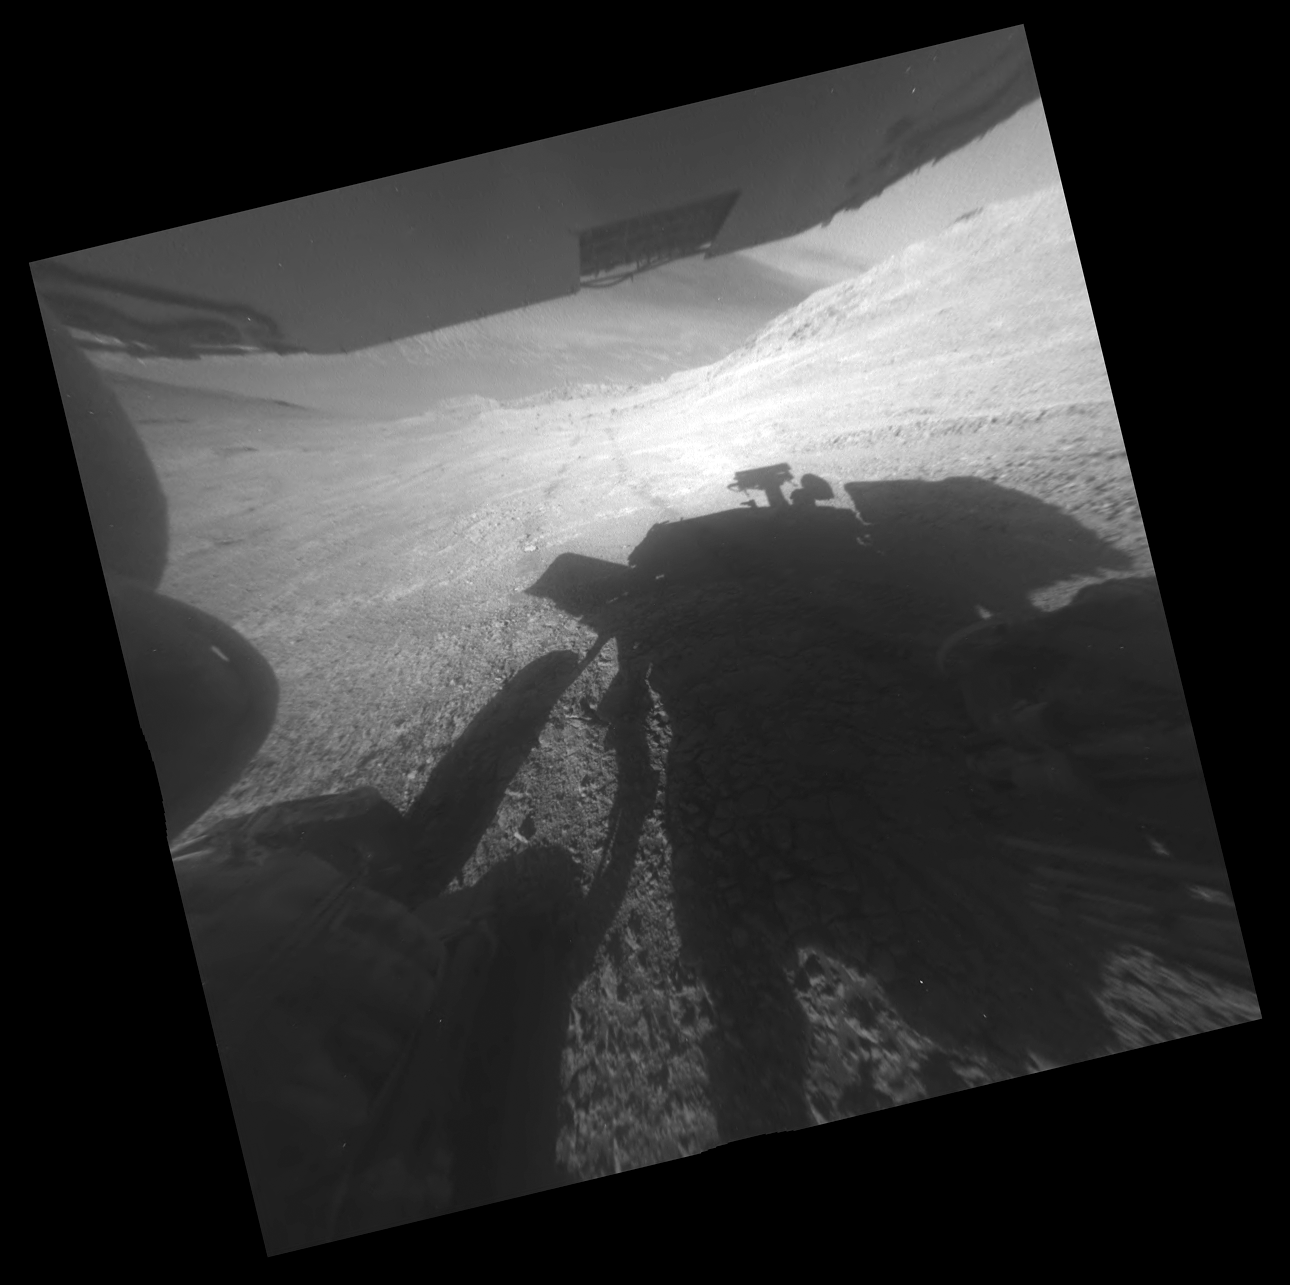

Opportunity’s Shadow and Tracks on Martian Slope

A shadow and wheel tracks of NASA’s Mars Exploration Rover Opportunity appear in this image taken by a rear hazard avoidance camera (hazcam) just after a drive on a slope above Endeavour Crater on March 22, 2016, during the 4,323rd Martian day, or sol, of the rover’s work on Mars.

The image has been rotated 13.5 degrees to adjust for the tilt of the rover on a hillside. Two rear hazcams are mounted low on the rover chassis. The upper portion of the wide-angle image shows the underside of Opportunity’s solar array. This version has been geometrically linearized to straighten curves that are an effect of the fisheye lens in the raw image at http://mars.nasa.gov/mer/gallery/all/1/r/4323/1R511968608EFFCPITP1312L0M1.HTML.

The Sol 4323 drive took Opportunity westward about 40 feet (12 meters) along the ridge forming the southern edge of “Marathon Valley,” which cuts east-west through the western rim of Endeavour Crater. The crater’s diameter is about 14 miles (22 kilometers). In this image, the slope descends to the left into Marathon Valley, and the broad floor of Endeavour Crater can be glimpsed just beneath the underside of the solar array.

JPL manages the Mars Exploration Rover Project for NASA’s Science Mission Directorate in Washington.

Credit: NASA/JPL-Caltech